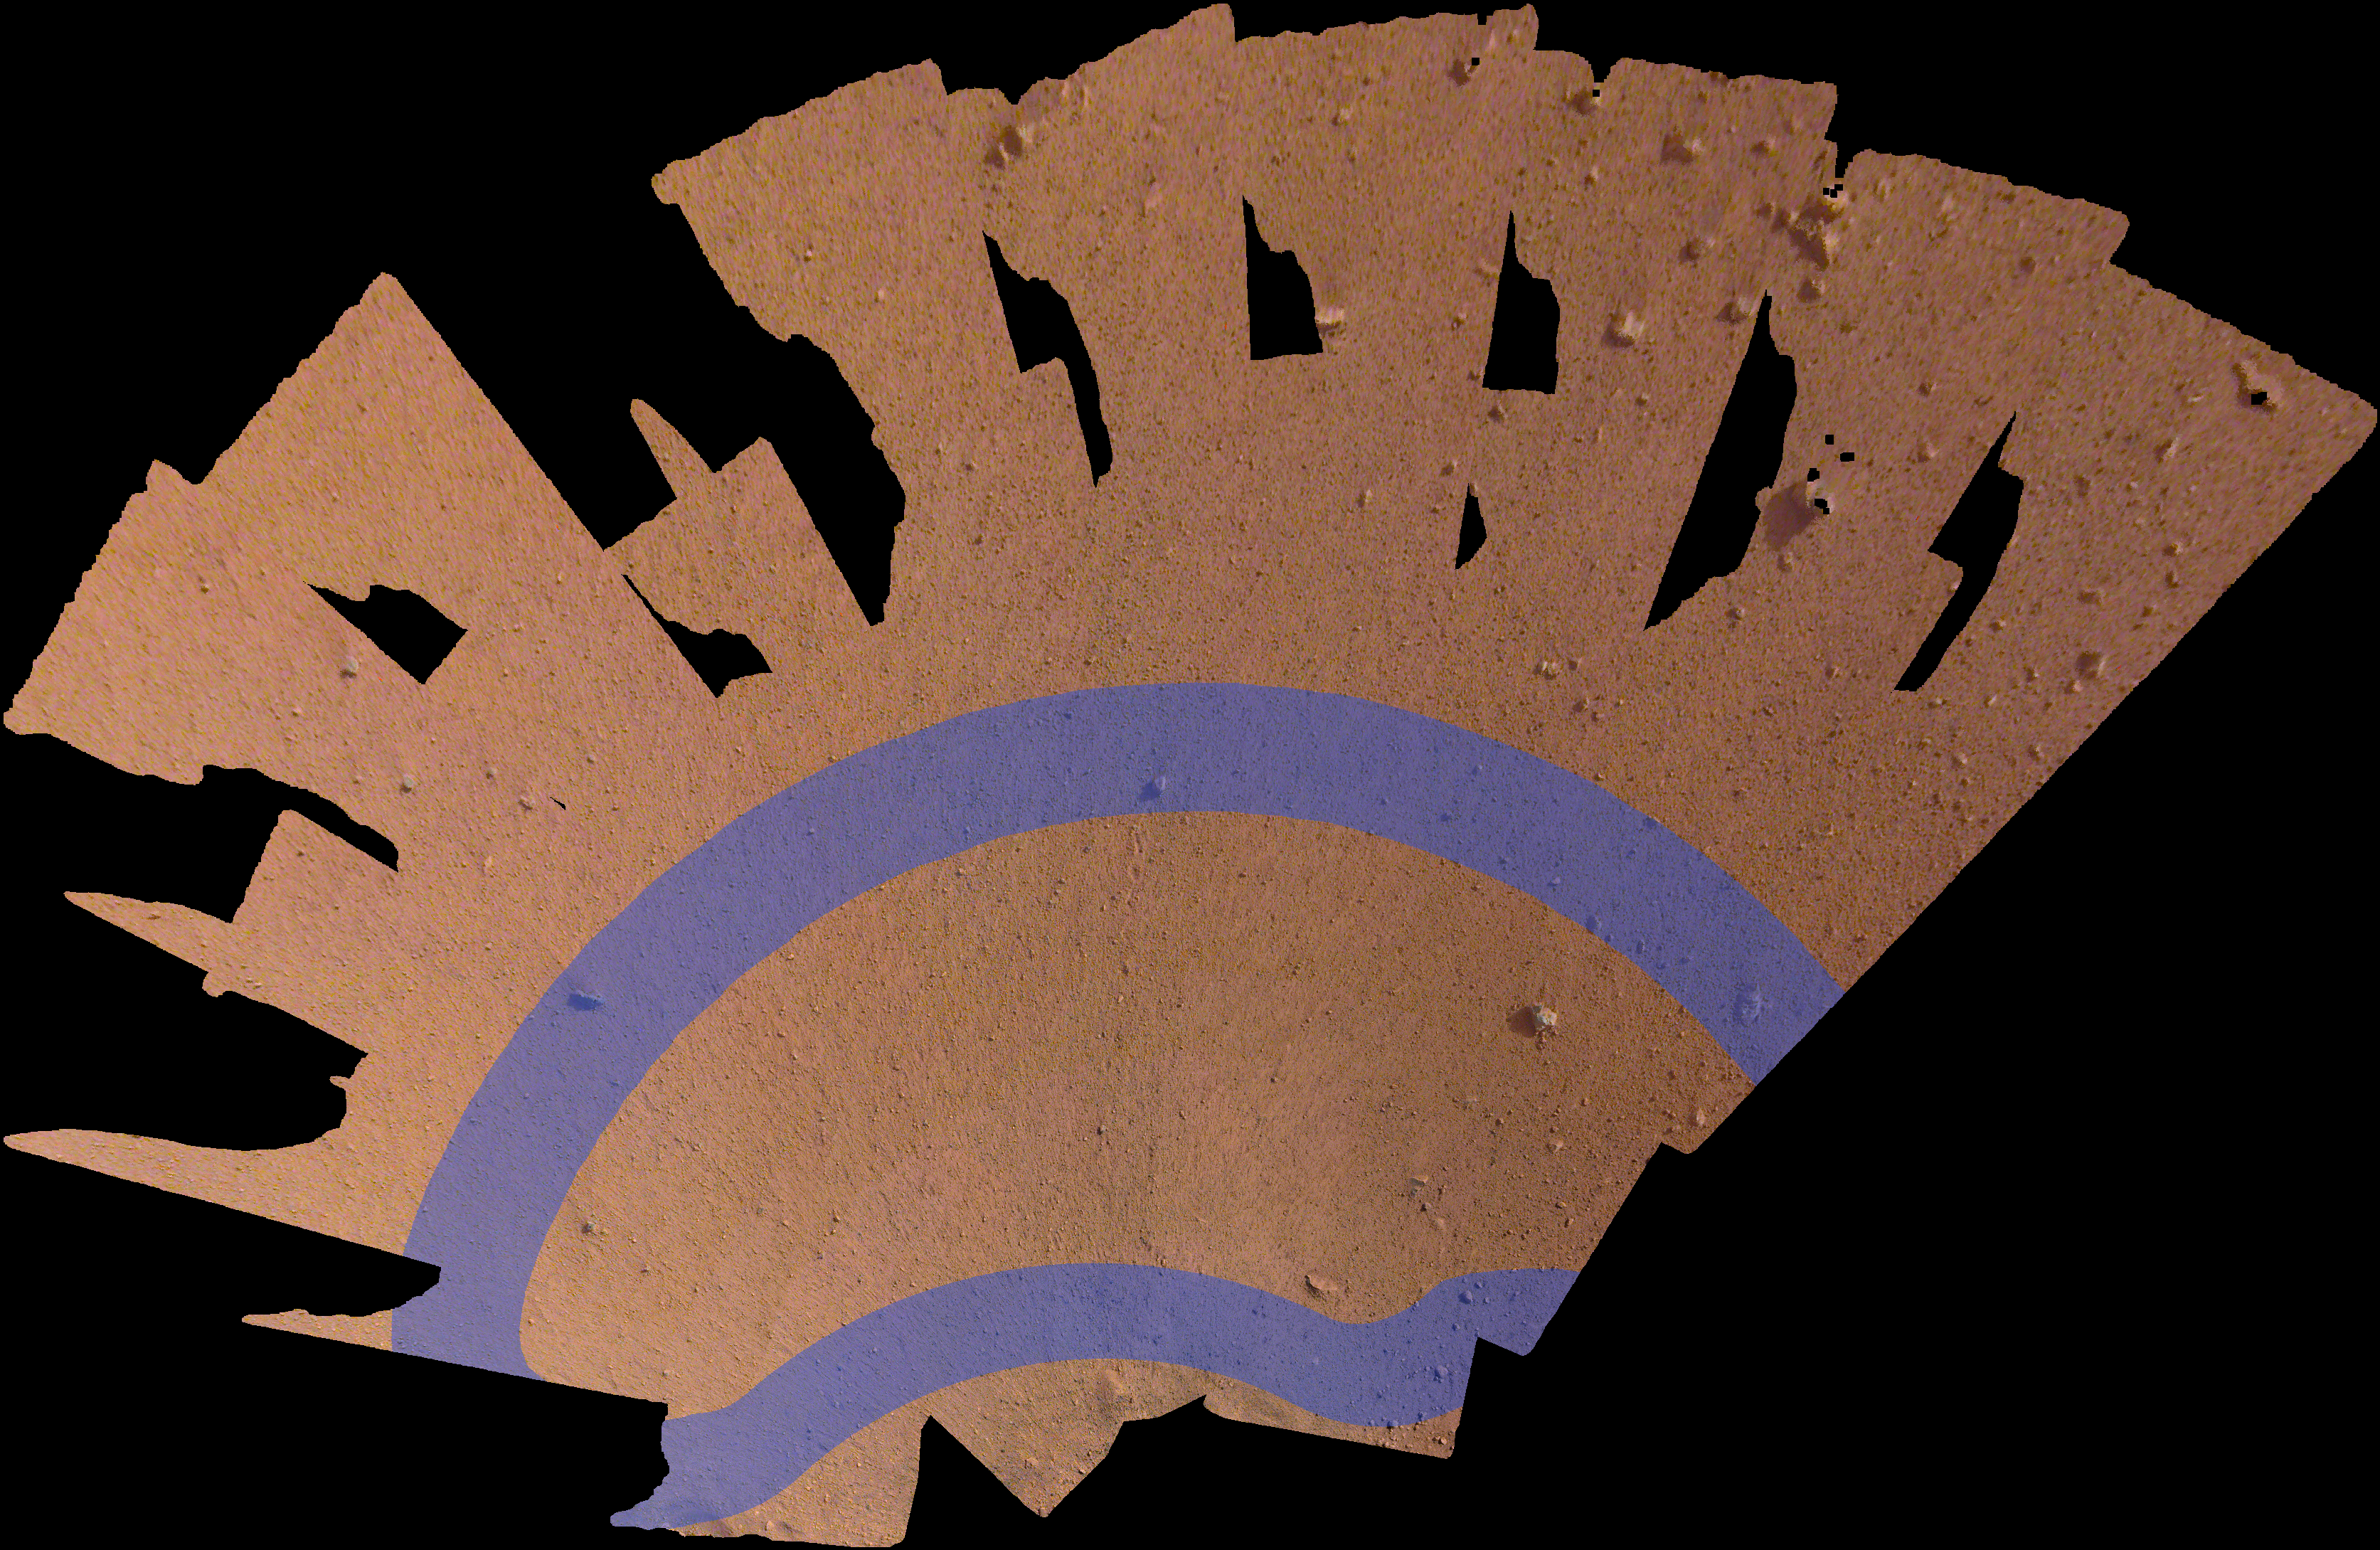

Mosaic of InSight’s Workspace

Unannotated Image

This mosaic, made of 52 individual images from NASA’s InSight lander, shows the workspace where the spacecraft will eventually set its science instruments. The workspace is roughly 14 by 7 feet (4 by 2 meters). The lavender annotation shows where InSight’s seismometer (called the Seismic Experiment for Interior Structure, or SEIS) and heat flow probe (called the Heat Flow and Physical Properties Package, or HP3) can be placed.

An unannotated version is also available.

JPL manages InSight for NASA’s Science Mission Directorate. InSight is part of NASA’s Discovery Program, managed by the agency’s Marshall Space Flight Center in Huntsville, Alabama. Lockheed Martin Space in Denver built the InSight spacecraft, including its cruise stage and lander, and supports spacecraft operations for the mission.

A number of European partners, including France’s Centre National d’Études Spatiales (CNES) and the German Aerospace Center (DLR), are supporting the InSight mission. CNES and the Institut de Physique du Globe de Paris (IPGP) provided the Seismic Experiment for Interior Structure (SEIS) instrument, with significant contributions from the Max Planck Institute for Solar System Research (MPS) in Germany, the Swiss Institute of Technology (ETH) in Switzerland, Imperial College and Oxford University in the United Kingdom, and JPL. DLR provided the Heat Flow and Physical Properties Package (HP3) instrument, with significant contributions from the Space Research Center (CBK) of the Polish Academy of Sciences and Astronika in Poland. Spain’s Centro de Astrobiología (CAB) supplied the wind sensors.

Credit: NASA/JPL-Caltech